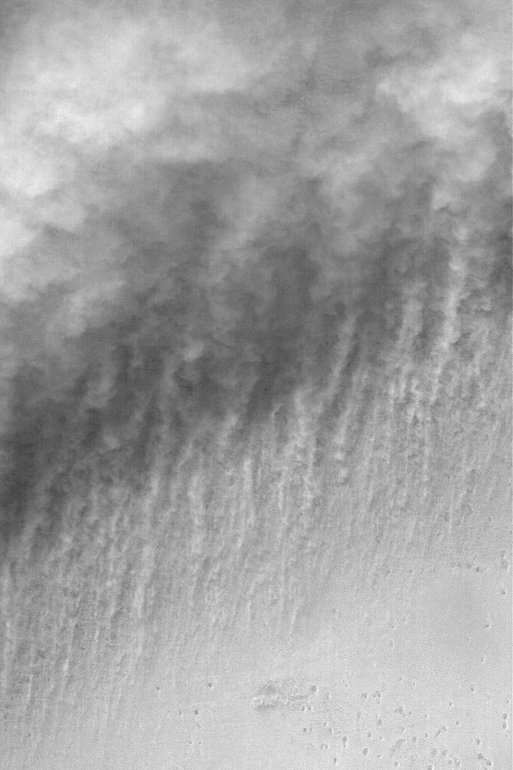

Dust-Raising Event

29 December 2003
Small dust storms are common in the south polar region during summer. This Mars Global Surveyor (MGS) Mars Orbiter Camera (MOC) image shows an example of a south polar dust-raising event caught by the narrow angle camera. The small, somewhat circular features at the lower right of the frame are pits in the martian surface. Moving from the bottom to top of the image, first there is a view of the pitted surface, followed by a zone of long, thin streamers of dust being lifted from the surface, followed by — at the top one third of the image — the billowy clouds of the dust storm. This image is important because it shows long, thin streamers of dust actually being raised from the martian surface to feed the dust storm. The picture is located near 87.0°S, 170.6°W. The area shown is about 3 km (1.9 mi) wide; sunlight illuminates the scene from the upper left.

Credit: NASA/JPL/Malin Space Science Systems